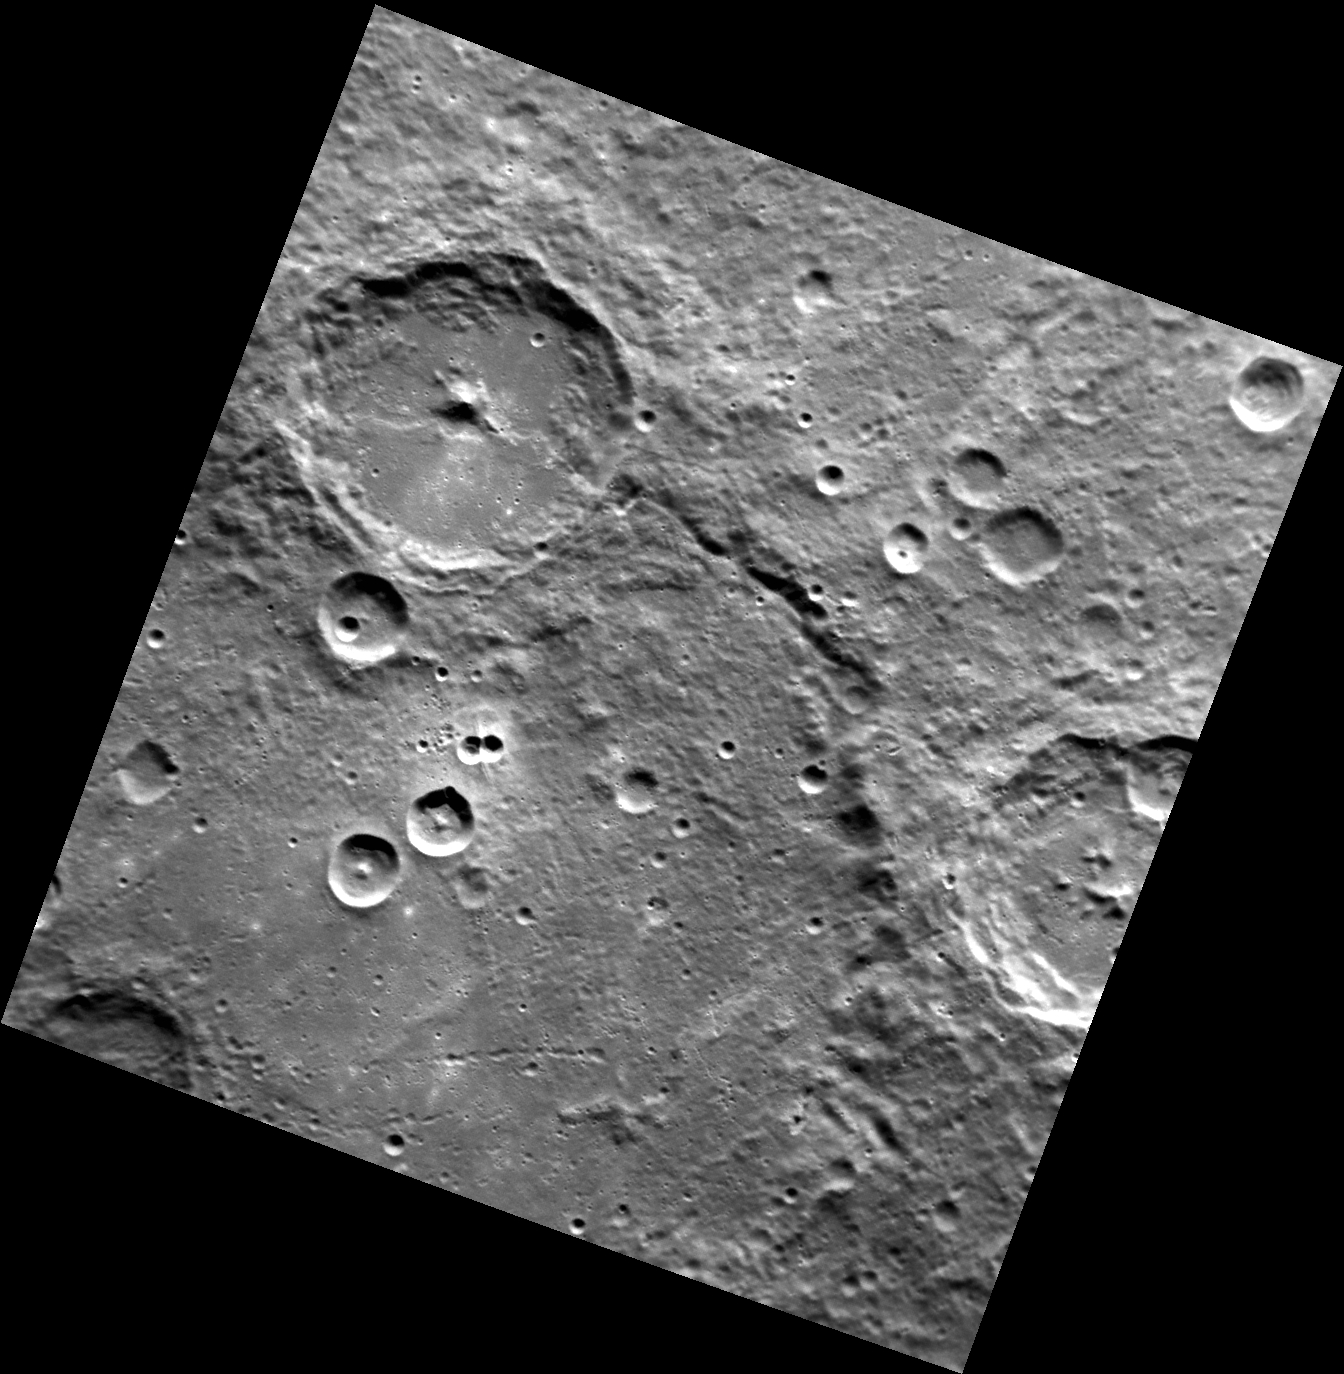

Dueling Poets of the East

The large, central peaked crater featured in this image is Tsurayuki crater, named for the Japanese author and poet Ki no Tsurayuki. Tsurayuki sits on the rim of the older, larger Pushkin crater, named for the Russian poet Alexander Sergeyevich Pushkin. In addition to his poetry, Pushkin was well known for his dueling, fighting twenty-nine duals over his lifetime. Ultimately, he met his end in such a duel, defending the honor of his wife in a duel with a French officer who attempted to seduce her. This image is a good example of the law of superposition and cratering mechanics with craters ranging in size and age from small, bowl-shaped craters through large, complex craters and basins.

This image was acquired as part of MDIS’s high-resolution surface morphology base map. The surface morphology base map covers more than 99% of Mercury’s surface with an average resolution of 200 meters/pixel. Images acquired for the surface morphology base map typically are obtained at off-vertical Sun angles (i.e., high incidence angles) and have visible shadows so as to reveal clearly the topographic form of geologic features.

Date acquired: September 07, 2011
Image Mission Elapsed Time (MET): 223924309
Image ID: 730952
Instrument: Narrow Angle Camera (NAC) of the Mercury Dual Imaging System (MDIS)
Center Latitude: -64.58°
Center Longitude: 342.2° E
Resolution: 241 meters/pixel
Scale: Tsurayuki crater is 83 km (52 mi.) across.
Incidence Angle: 65.9°
Emission Angle: 19.0°
Phase Angle: 84.9°

The MESSENGER spacecraft is the first ever to orbit the planet Mercury, and the spacecraft’s seven scientific instruments and radio science investigation are unraveling the history and evolution of the Solar System’s innermost planet. MESSENGER acquired over 150,000 images and extensive other data sets. MESSENGER is capable of continuing orbital operations until early 2015.

For information regarding the use of images, see the MESSENGER image use policy.

Credit: NASA/Johns Hopkins University Applied Physics Laboratory/Carnegie Institution of Washington